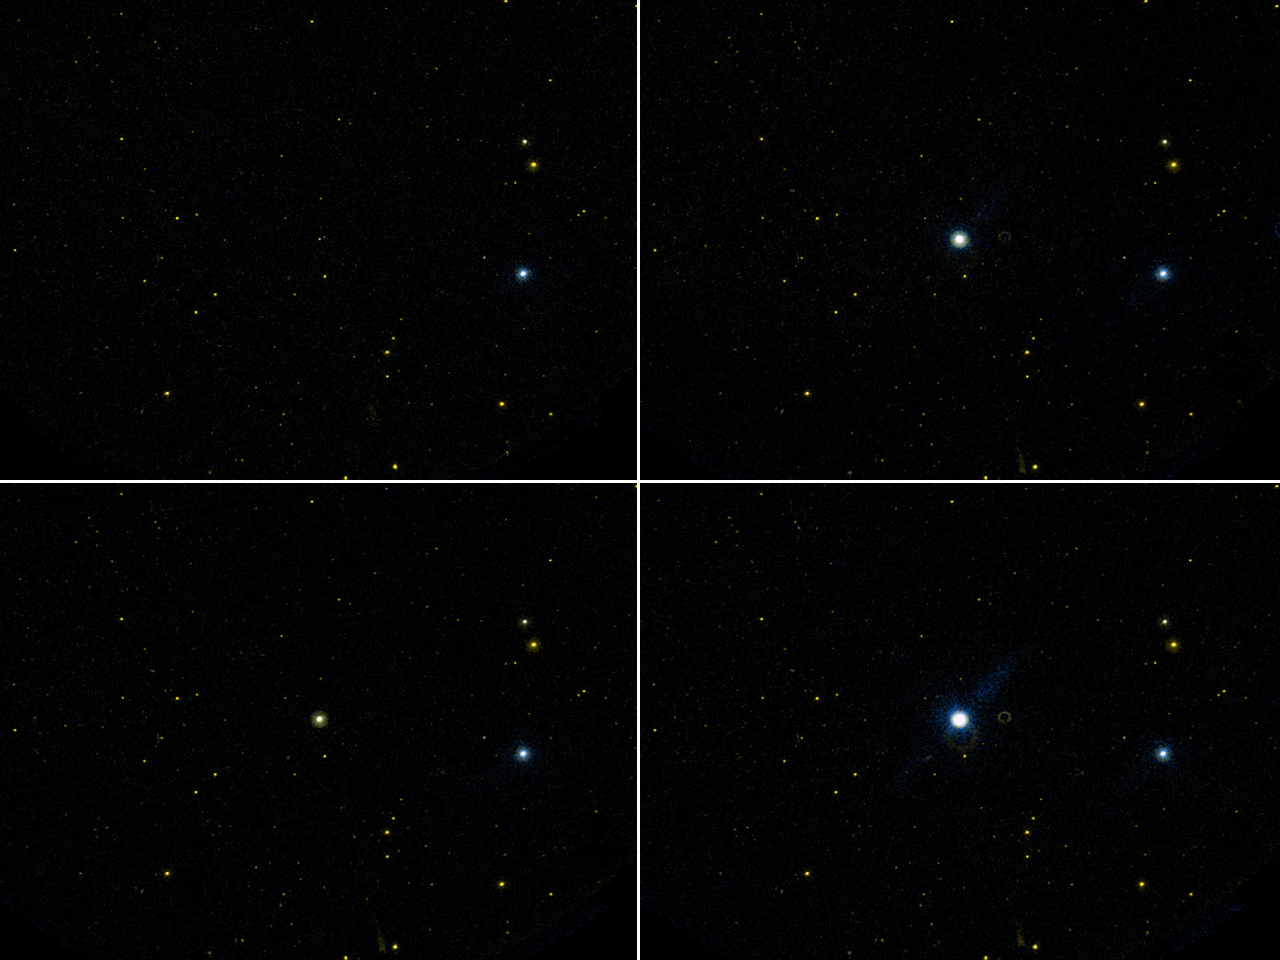

Dwarf Star Erupts in Giant Flare

This movie taken by NASA’S Galaxy Evolution Explorer shows one of the largest flares, or star eruptions, ever recorded at ultraviolet wavelengths. The star, called GJ 3685A, just happened to be in the Galaxy Evolution Explorer’s field of view while the telescope was busy observing galaxies. As the movie demonstrates, the seemingly serene star suddenly exploded once, then even more intensely a second time, pouring out in total about one million times more energy than a typical flare from our Sun. The second blast of light constituted an increase in brightness by a factor of at least 10,000.

Flares are huge explosions of energy stemming from a single location on a star’s surface. They are caused by the brief destruction of a star’s magnetic fields. Many types of stars experience them, though old, small, rapidly rotating “red dwarfs” like GJ 3685A tend to flare more frequently and dramatically. These stars, called flare stars, can experience powerful eruptions as often as every few hours. Younger stars, in general, also erupt more often. One of the reasons astronomers study flare stars is to gain a better picture and history of flare events taking place on the Sun.

A preliminary analysis of the GJ 3685A flare shows that the mechanisms underlying stellar eruptions may be more complex than previously believed. Evidence for the two most popular flare theories was found.

Though this movie has been sped up (the actual flare lasted about 20 minutes), time-resolved data exist for each one-hundredth of a second. These observations were taken at 2 p.m. Pacific time, April 24, 2004. In the still image, the time sequence starts in the upper left panel, continues in the upper right, then moves to the lower left and ends in the lower right.

The circular and linear features that appear below and to the right of GJ 3685A during the flare event are detector artifacts caused by the extreme brightness of the flare.

Credit: NASA/JPL-Caltech